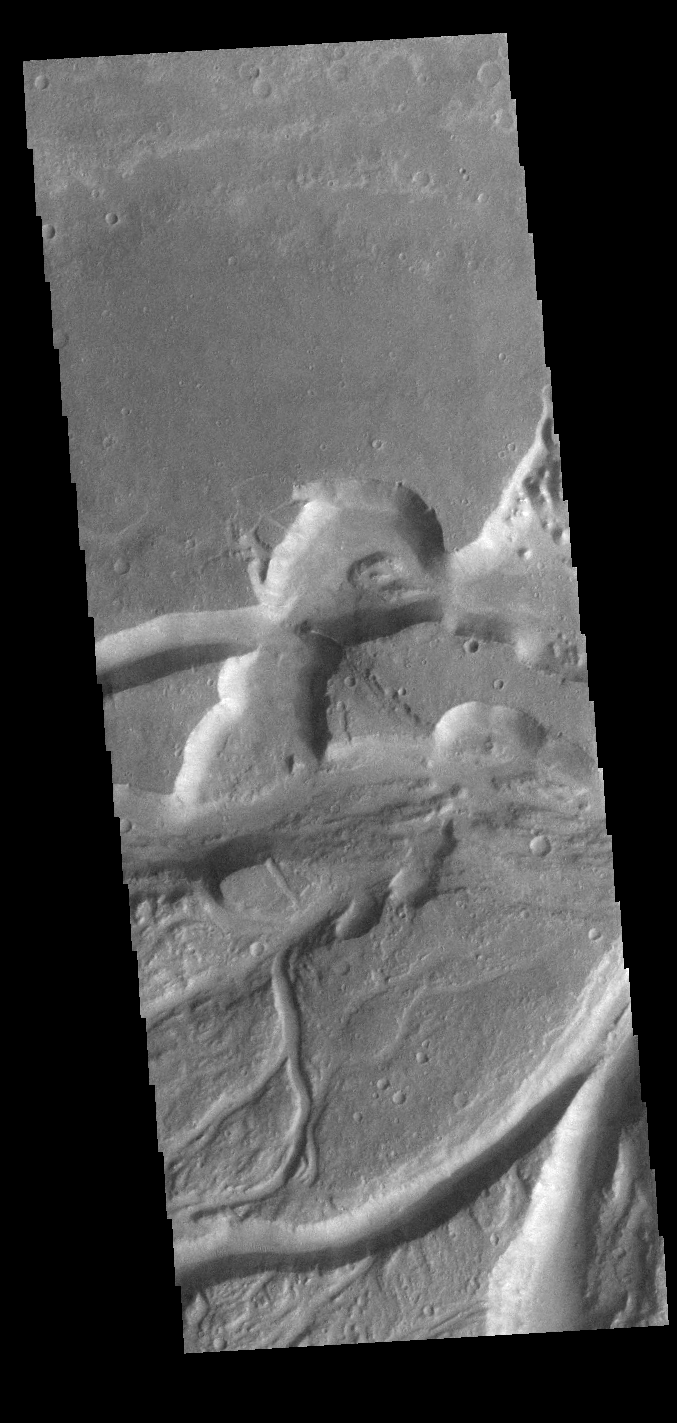

Osuga Valles

Today’s VIS image shows a small section of Osuga Valles. Osuga Valles is a complex set of channels located near Eos Chasma. The channels were likely cut by multiple episodes of flowing water. Osuga Valles is 164km (101 miles) long.

Credit: NASA/JPL-Caltech/ASU